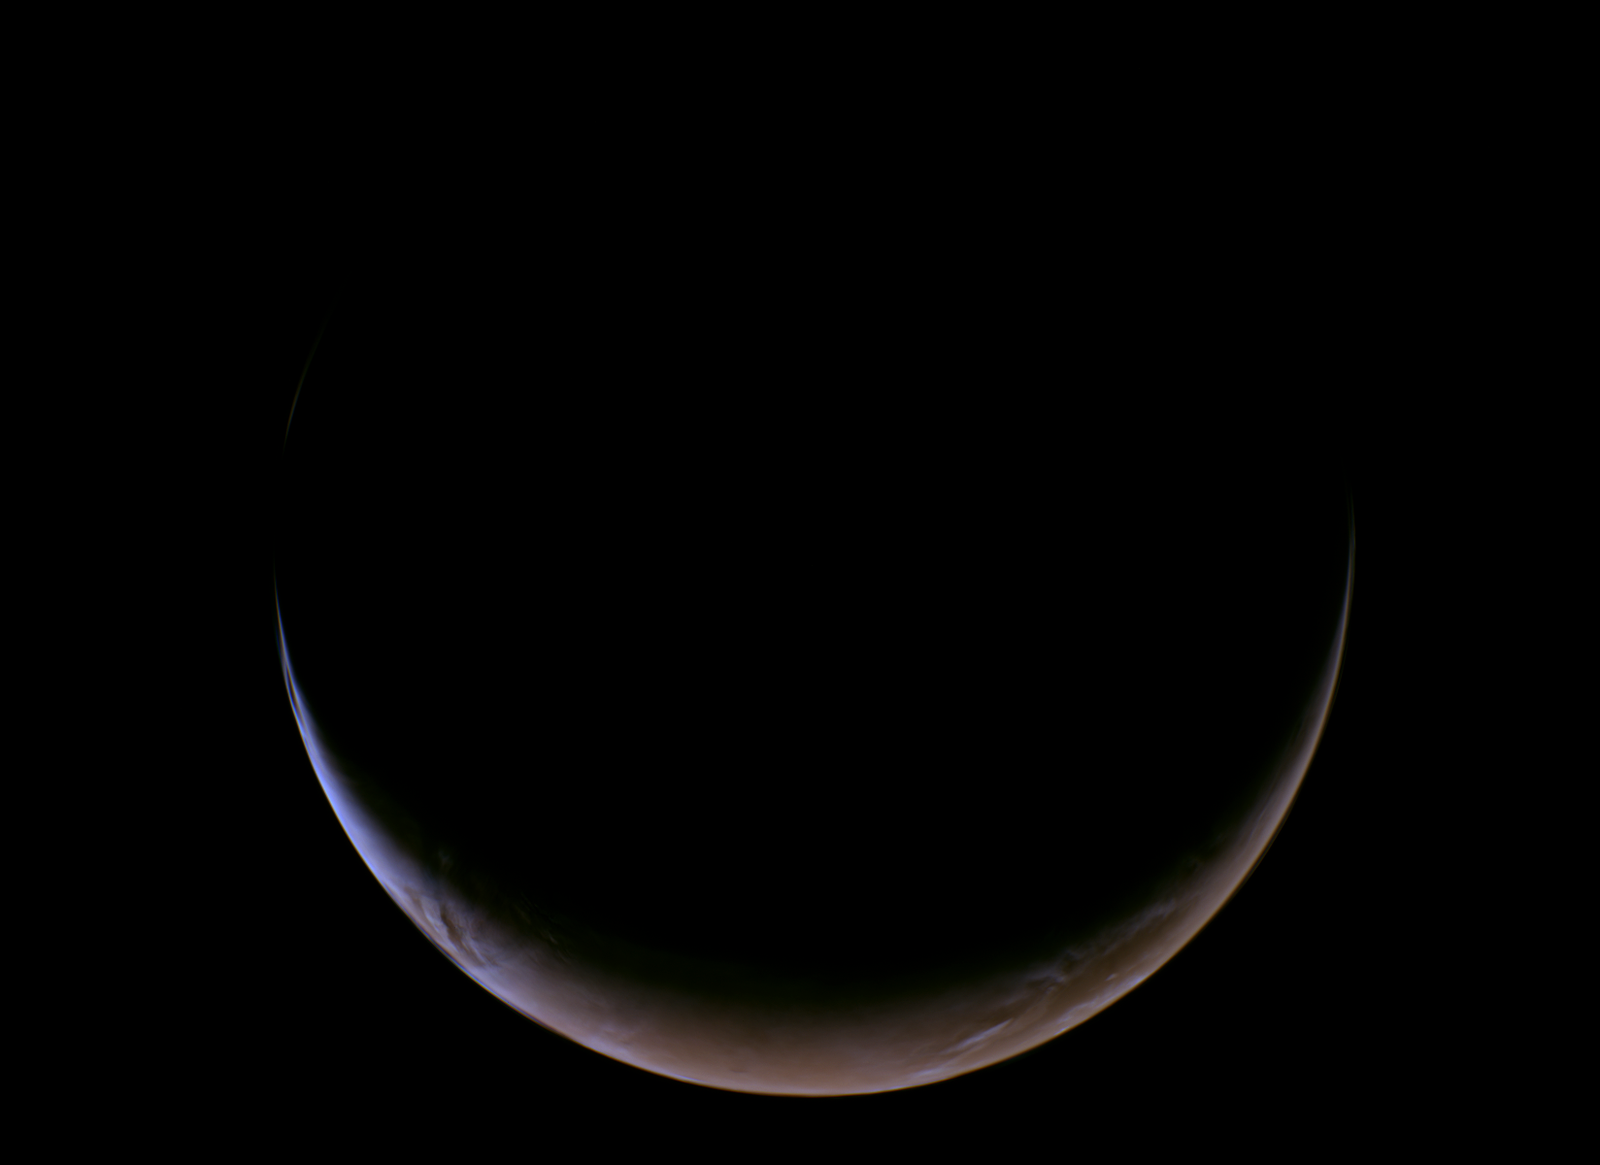

NASA’s Psyche Mission Images the Crescent of Mars

This view of a crescent Mars was captured on May 15, 2026, at about 5:03 a.m. PDT by NASA’s Psyche mission as it approached the planet for a gravity assist. Captured by the spacecraft’s multispectral imager instrument, this was the last view of the whole planet before it began to overfill the field of view of the camera.

Because Psyche approached Mars from a high phase angle, the planet appeared as a thin crescent in the days running up to the close approach, lit by sunlight reflecting off its surface. In observations from the spacecraft’s multispectral imagers, the crescent appeared brighter and extended farther around the planet’s disk than anticipated because of the strong scattering of sunlight through the planet’s dusty atmosphere.

The image was acquired with Imager A. It has been processed into a natural-color view (approximating what the human eye would see) using red, green, and blue data from imager filters.

Credit: NASA/JPL-Caltech/ASU